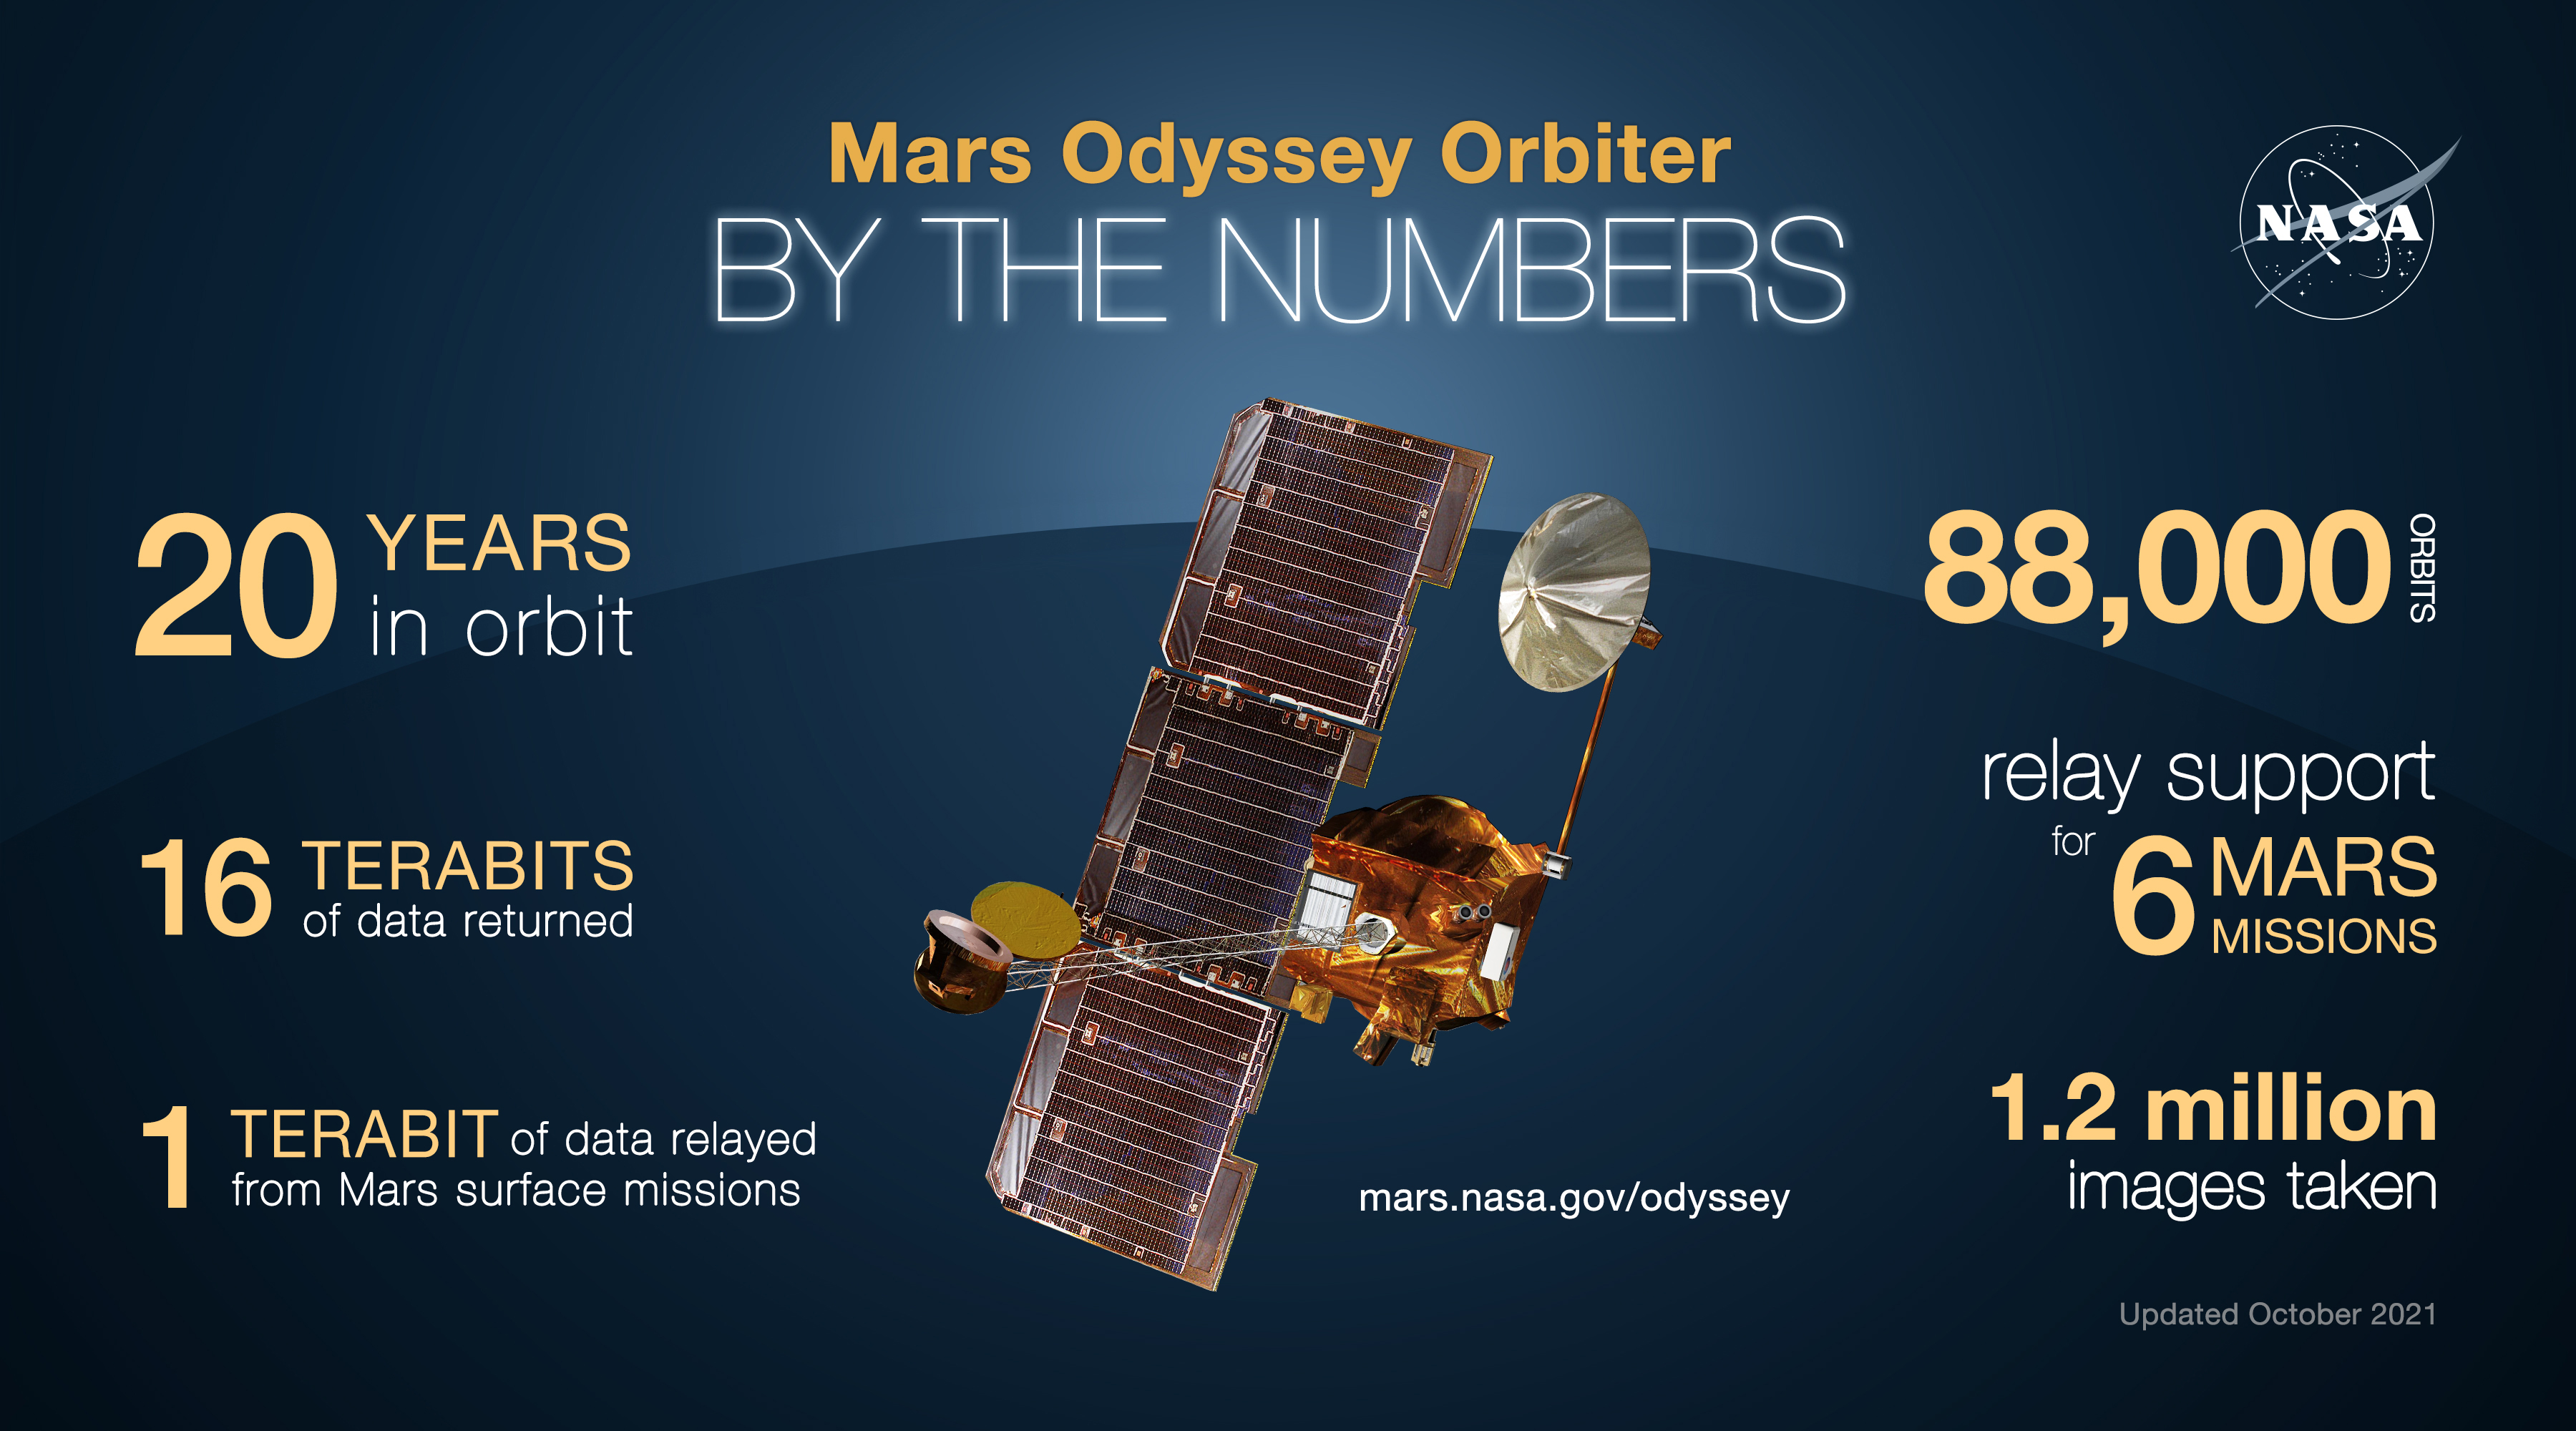

Mars Odyssey Orbiter By the Numbers

NASA’s 2001 Mars Odyssey orbiter arrived at Mars on Oct. 24, 2001.

Over the past two decades, the mission has mapped the composition of the Martian surface, providing a window to the past so scientists could piece together how the planet evolved. It has also served as a vital asset in relaying communications between landers and rovers at the Red Planet and the mission teams back on Earth.

Here are some of the highlights of the last 20 years:

Mars Odyssey has completed 80,000 orbits. Mars Odyssey has taken more than 1.2 million images. Mars Odyssey has returned 16 terabits of total science data to Earth, including 1 terabit of data relayed from Mars surface missions. Mars Odyssey has provided communications relay for six Mars surface missions: the Phoenix and InSight landers, as well as the Spirit, Opportunity, Curiosity, and Perseverance rovers.
NASA’s Jet Propulsion Laboratory, a division of Caltech in Pasadena, California, manages the Mars Odyssey Project for NASA’s Science Mission Directorate in Washington. Lockheed Martin Space Systems, Denver, built the spacecraft and collaborates with JPL in mission operations.

Credit: NASA/JPL-Caltech